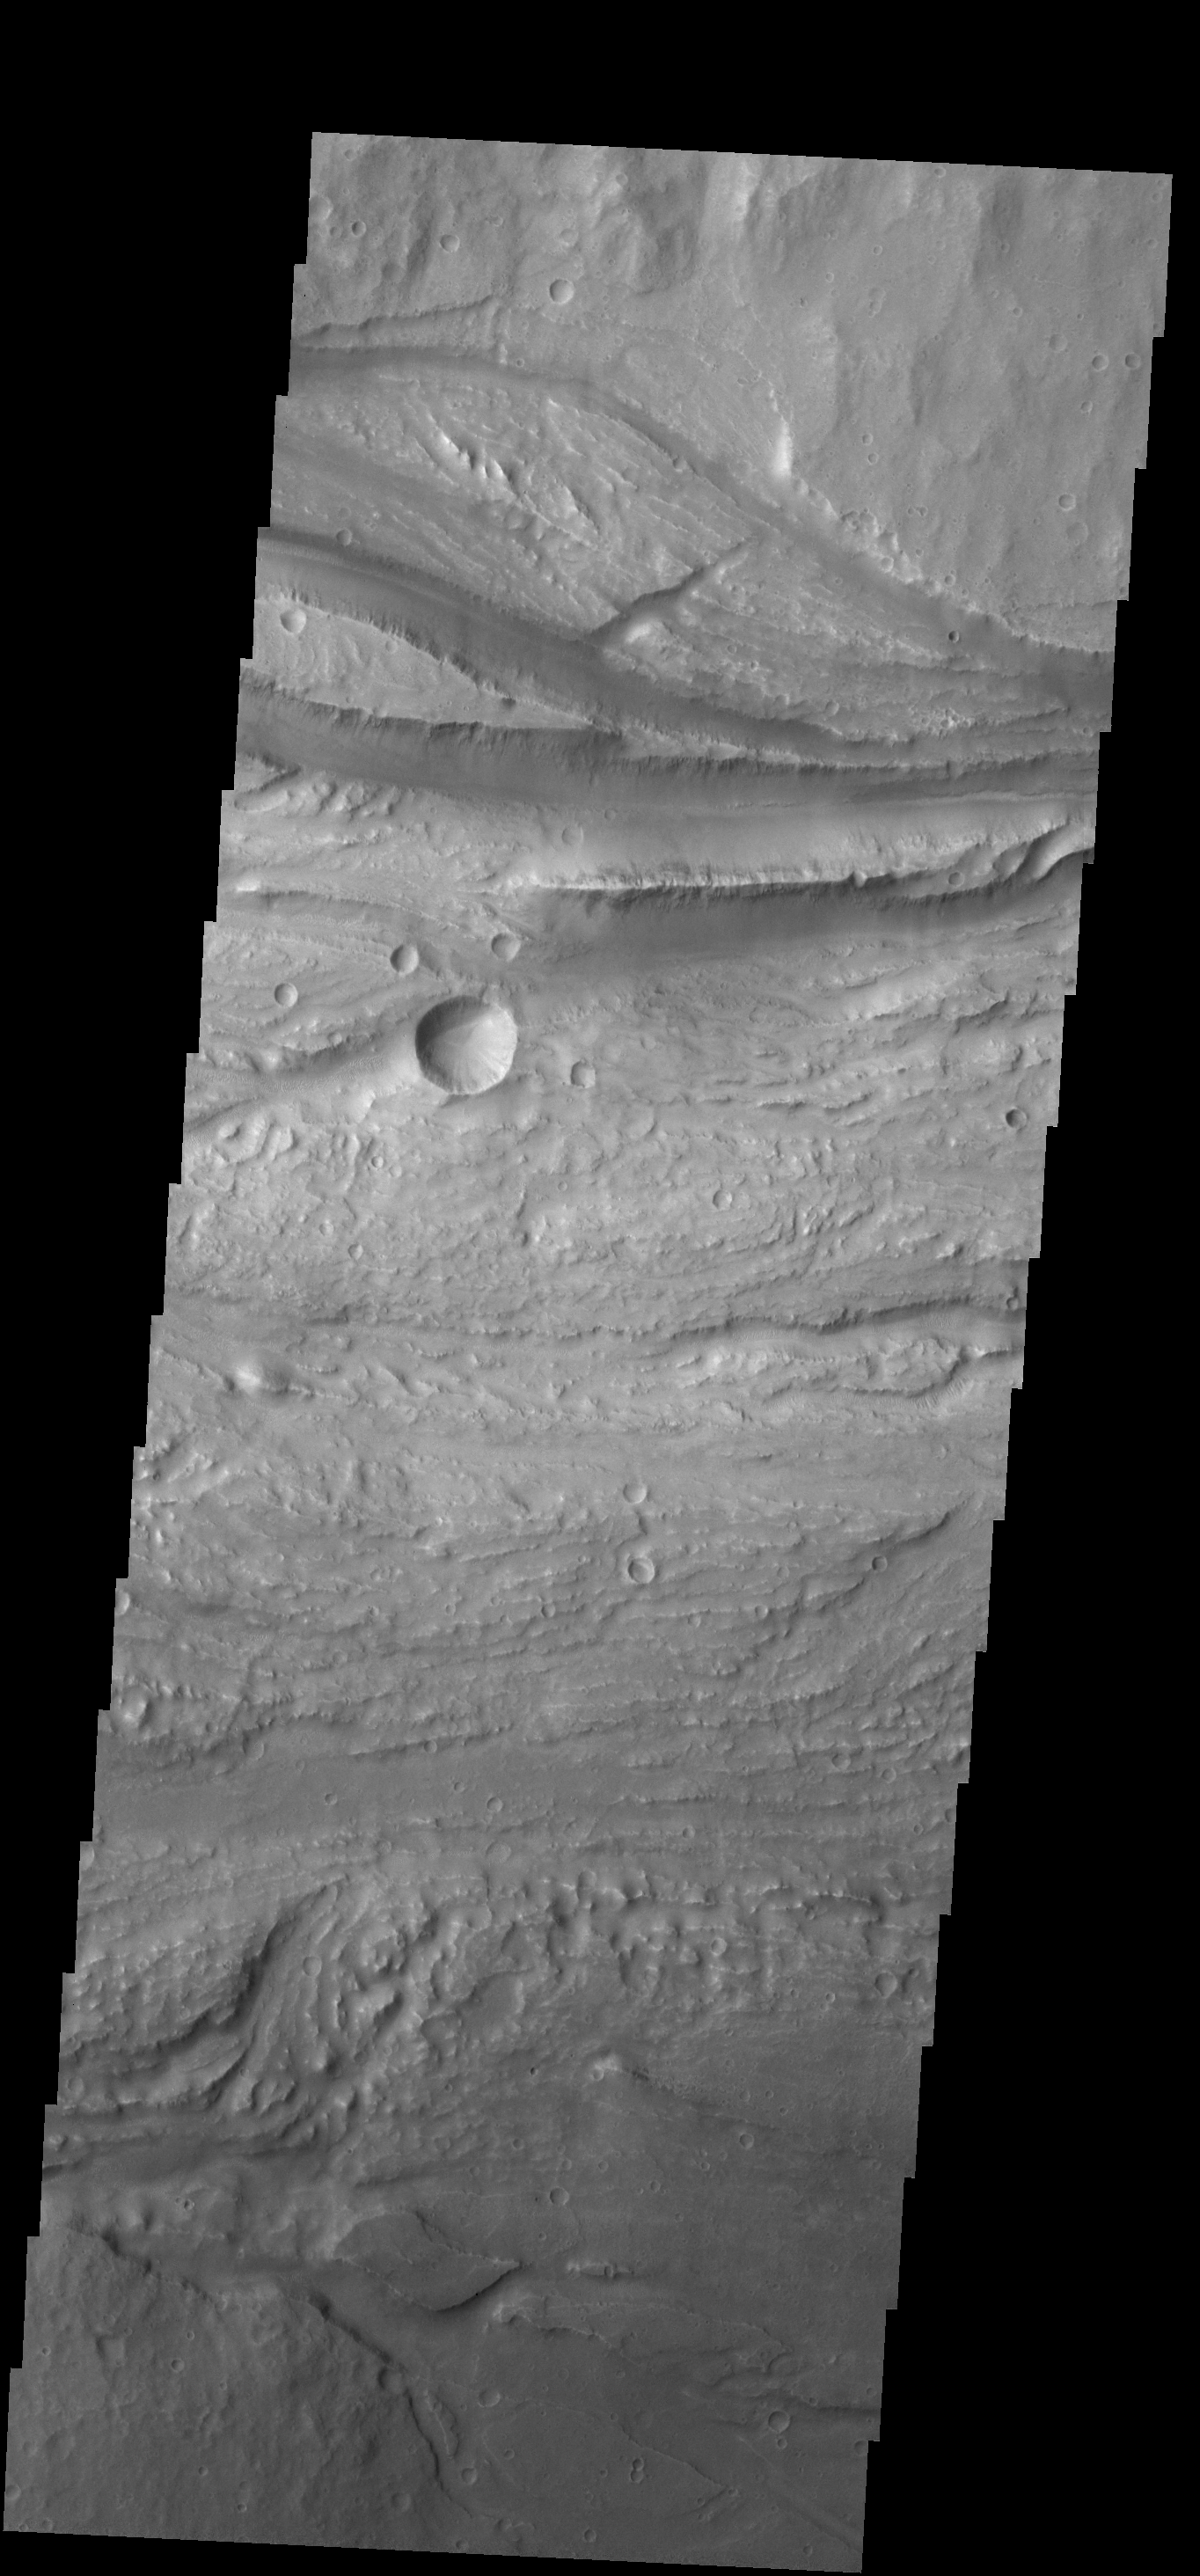

Ravi Vallis

The channels in this VIS image are part of Ravi Vallis.

Credit: NASA/JPL-Caltech/ASU